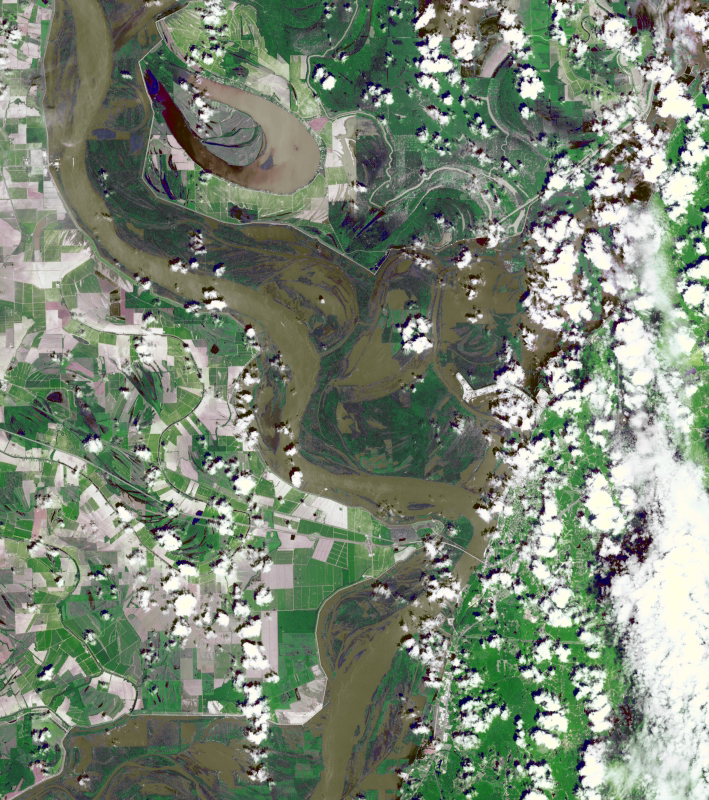

NASA Spacecraft Eyes Mississippi Flooding

On May 11, 2011, when this image from the Advanced Spaceborne Thermal Emission and Reflection Radiometer (ASTER) instrument on NASA’s Terra spacecraft was acquired, the Mississippi River had reached a level of 53 feet (16.2 meters), 3 feet (1 meter) above the major flood stage. Flood water had already inundated parts of Vicksburg, Miss., and surrounding farm land. On the image, vegetation is displayed in green, bare fields in gray, and water in brown. The image covers an area of 22 by 24.8 miles (35.5 by 40 kilometers), and is located near 32.2 degrees north latitude, 90.9 degrees west longitude.

With its 14 spectral bands from the visible to the thermal infrared wavelength region and its high spatial resolution of 15 to 90 meters (about 50 to 300 feet), ASTER images Earth to map and monitor the changing surface of our planet. ASTER is one of five Earth-observing instruments launched Dec. 18, 1999, on Terra. The instrument was built by Japan’s Ministry of Economy, Trade and Industry. A joint U.S./Japan science team is responsible for validation and calibration of the instrument and data products.

The broad spectral coverage and high spectral resolution of ASTER provides scientists in numerous disciplines with critical information for surface mapping and monitoring of dynamic conditions and temporal change. Example applications are: monitoring glacial advances and retreats; monitoring potentially active volcanoes; identifying crop stress; determining cloud morphology and physical properties; wetlands evaluation; thermal pollution monitoring; coral reef degradation; surface temperature mapping of soils and geology; and measuring surface heat balance.

The U.S. science team is located at NASA’s Jet Propulsion Laboratory, Pasadena, Calif. The Terra mission is part of NASA’s Science Mission Directorate, Washington, D.C.

Credit: NASA/GSFC/METI/ERSDAC/JAROS, and U.S./Japan ASTER Science Team